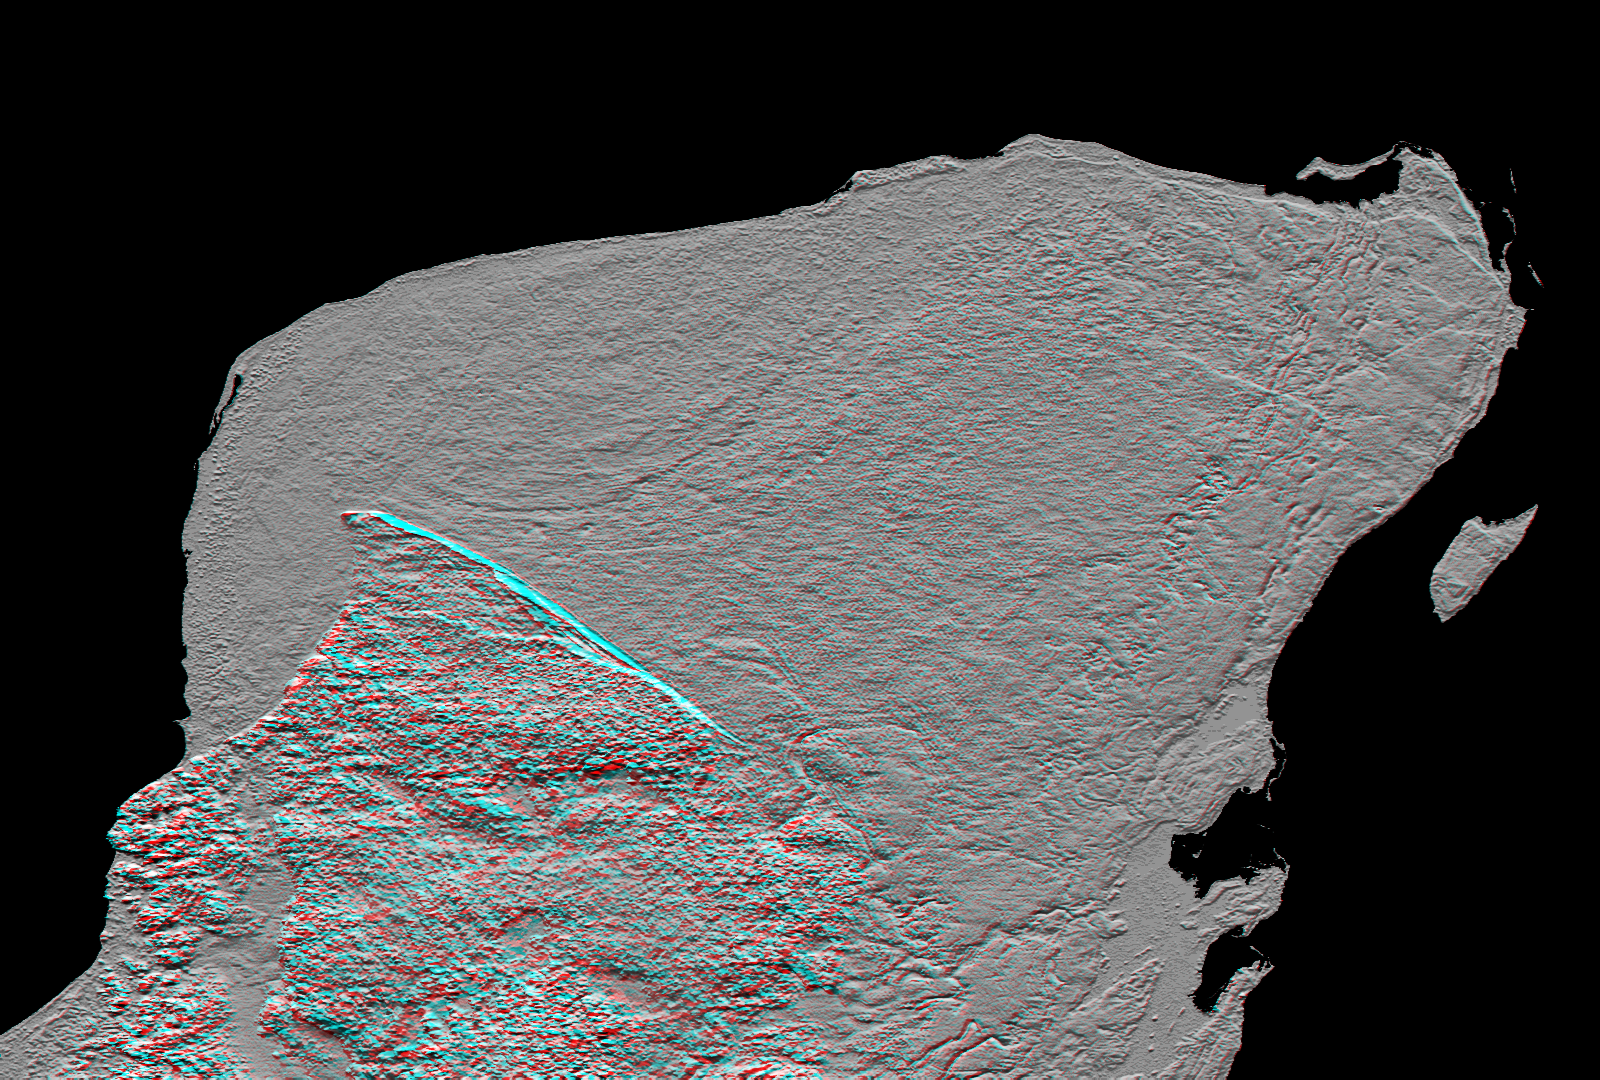

Anaglyph, Yucatan Peninsula, Mexico

This anaglyph (stereoscopic view) of Mexico’s Yucatan Peninsula was generated entirely from Shuttle Radar Topography Mission (SRTM) data, and shows a subtle but distinctive indication of the Chicxulub impact crater. Most scientists now agree that this impact was the cause of the Cretatious-Tertiary extinction, the event 65 million years ago that marked the demise of the dinosaurs as well as the majority of life then on Earth. The crater’s rim is marked by a shallow semicircular depression arcing about an offshore center point in the upper left of the picture. (The arcing depression is just above the blue line, when viewed with the naked eye.) This depression, or trough, only about 3 to 5 meters (10 – 15 feet) deep and about 5 kilometers (3 miles) wide, was likely caused by collapse of limestone caverns preferentially above the crater rim, resulting in an arcing chain of sinkholes. The limestone that covers most of the Yucatan Peninsula post-dates the impact crater. However, the crater pattern apparently controls the subsidence pattern just enough to show through.

This anaglyph was created by deriving a shaded relief image from the SRTM data, draping it back over the SRTM elevation model, and then generating two differing perspectives, one for each eye. Illumination is from the north (top). When viewed through special glasses, the anaglyph is a vertically exaggerated view of the Earth’s surface in its full three dimensions. Anaglyph glasses cover the left eye with a red filter and cover the right eye with a blue filter. The total relief (range of elevations) across this entire image is less than 300 meters (1000 feet).

Elevation data used in this image were acquired by the Shuttle Radar Topography Mission (SRTM) aboard the Space Shuttle Endeavour, launched on Feb. 11, 2000. SRTM used the same radar instrument that comprised the Spaceborne Imaging Radar-C/X-Band Synthetic Aperture Radar (SIR-C/X-SAR) that flew twice on the Space Shuttle Endeavour in 1994. SRTM was designed to collect 3-D measurements of the Earth’s surface. To collect the 3-D data, engineers added a 60-meter (approximately 200-foot) mast, installed additional C-band and X-band antennas, and improved tracking and navigation devices. The mission is a cooperative project between NASA, the National Imagery and Mapping Agency (NIMA) of the U.S. Department of Defense and the German and Italian space agencies. It is managed by NASA’s Jet Propulsion Laboratory, Pasadena, Calif., for NASA’s Earth Science Enterprise, Washington, D.C.

Size: 465 by 334 kilometers (288 by 207 miles)
Location: 20 degrees North latitude, 89 degrees West longitude
Orientation: North toward the top
Image Data: Shaded SRTM elevation model
Original Data Resolution: SRTM 1 arcsecond (about 30 meters or 98 feet)
Date Acquired: February 2000

Credit: NASA/JPL